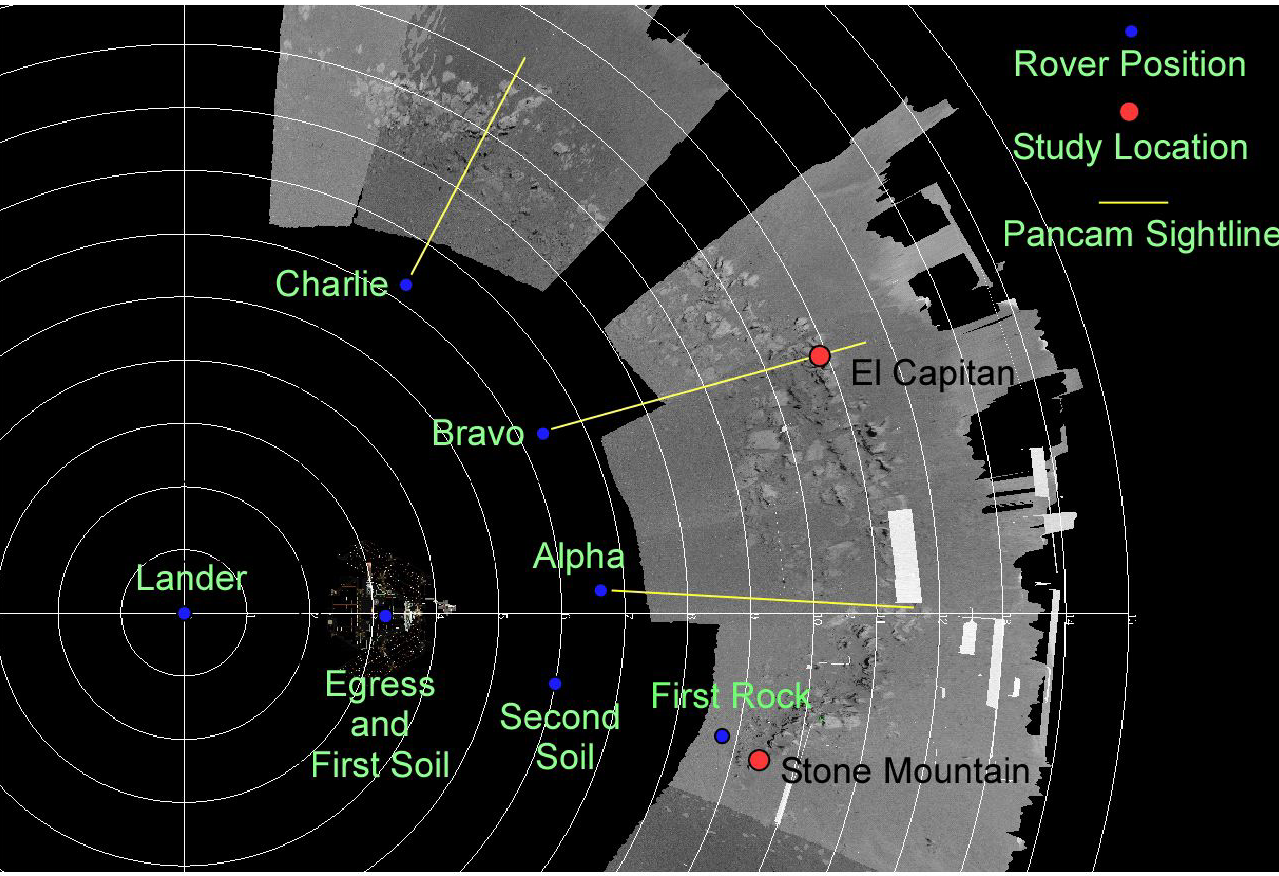

Opportunity’s Path

This Long Term Planning graphic was created from a mosaic of navigation camera images overlain by a polar coordinate grid with the center point as Opportunity’s original landing site. The blue dots represent the rover position at various locations.

The red dots represent the center points of the target areas for the instruments on the rover mast (the panoramic camera and miniature thermal emission spectrometer). Opportunity visited Stone Mountain on Feb. 5. Stone Mountain was named after the southernmost point of the Appalachian Mountains outside of Atlanta, Ga. On Earth, Stone Mountain is the last big mountain before the Piedmont flatlands, and on Mars, Stone Mountain is at one end of Opportunity Ledge. El Capitan is a target of interest on Mars named after the second highest peak in Texas in Guadaloupe National Park, which is one of the most visited outcrops in the United States by geologists. It has been a training ground for students and professional geologists to understand what the layering means in relation to the formation of Earth, and scientists will study this prominent point of Opportunity Ledge to understand what the layering means on Mars.

The yellow lines show the midpoint where the panoramic camera has swept and will sweep a 120-degree area from the three waypoints on the tour of the outcrop. Imagine a fan-shaped wedge from left to right of the yellow line.

The white contour lines are one meter apart, and each drive has been roughly about 2-3 meters in length over the last few sols. The large white blocks are dropouts in the navigation camera data.

Opportunity is driving along and taking a photographic panorama of the entire outcrop. Scientists will stitch together these images and use the new mosaic as a “base map” to decide on geology targets of interest for a more detailed study of the outcrop using the instruments on the robotic arm. Once scientists choose their targets of interest, they plan to study the outcrop for roughly five to fifteen sols. This will include El Capitan and probably one to two other areas.

Blue Dot Dates
Sol 7 / Jan 31 = Egress & first soil data collected by instruments on the arm
Sol 9 / Feb 2 = Second Soil Target
Sol 12 / Feb 5 = First Rock Target
Sol 16 / Feb 9 = Alpha Waypoint
Sol 17 / Feb 10 = Bravo Waypoint
Sol 19 or 20 / Feb 12 or 13 = Charlie Waypoint

Credit: NASA/JPL/John Grotzinger and the Long Term Planning Team